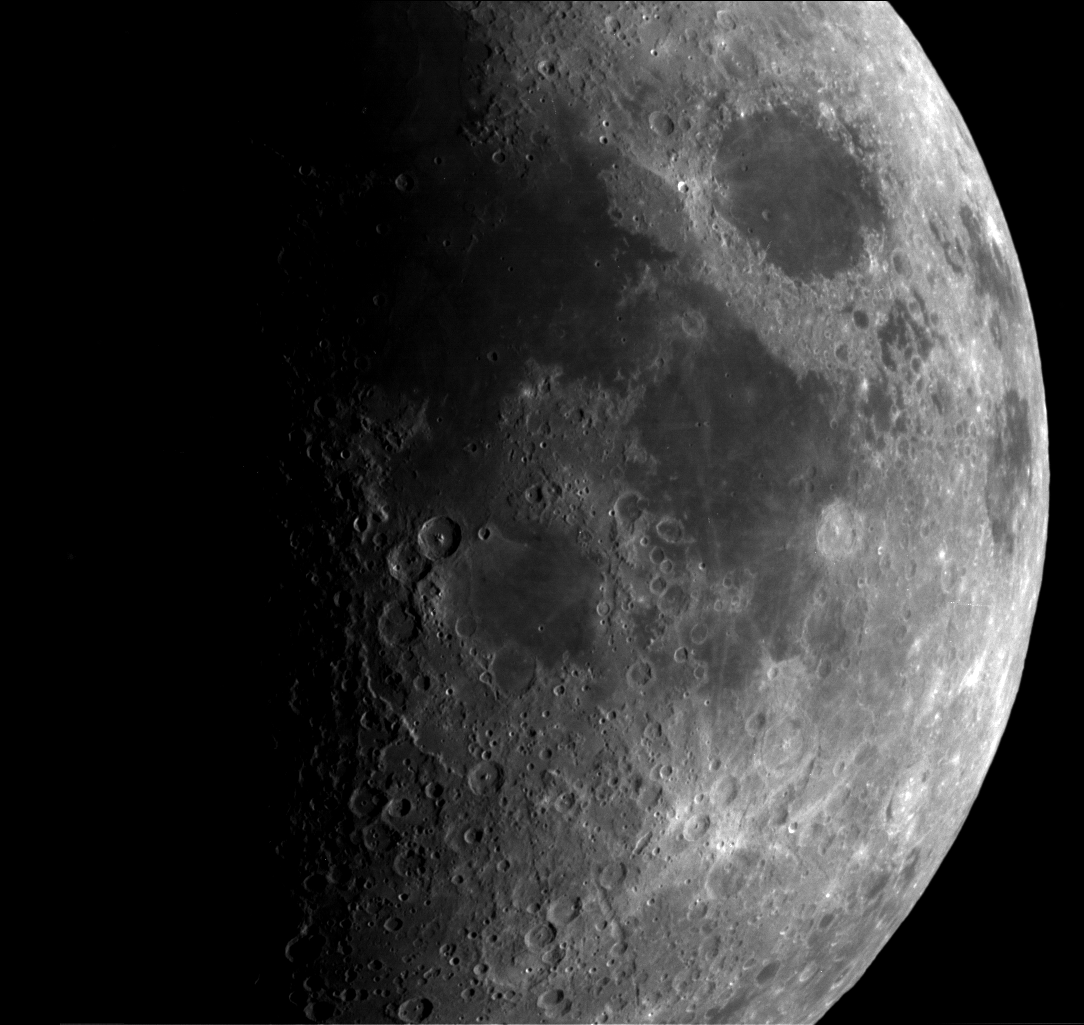

Single Still Image

This narrow angle image taken by Cassini’s camera system of the Moon is one of the best of a sequence of narrow angle frames taken as the spacecraft passed by the Moon on the way to its closest approach with Earth on August 17, 1999. The 80 millisecond exposure was taken through a spectral filter centered at 0.33 microns; the filter bandpass was 85 Angstroms wide. The spatial scale of the image is about 1.4 miles per pixel (about 2.3 kilometers). The imaging data were processed and released by the Cassini Imaging Central Laboratory for Operations (CICLOPS) at the University of Arizona’s Lunar and Planetary Laboratory, Tucson, AZ.

Cassini, launched in 1997, is a joint mission of NASA, the European Space Agency and Italian Space Agency. The mission is managed by NASA’s Jet Propulsion Laboratory, Pasadena, CA, for NASA’s Office of Space Science, Washington DC. JPL is a division of the California Institute of Technology, Pasadena, CA.

Credit: NASA/JPL/Space Science Institute